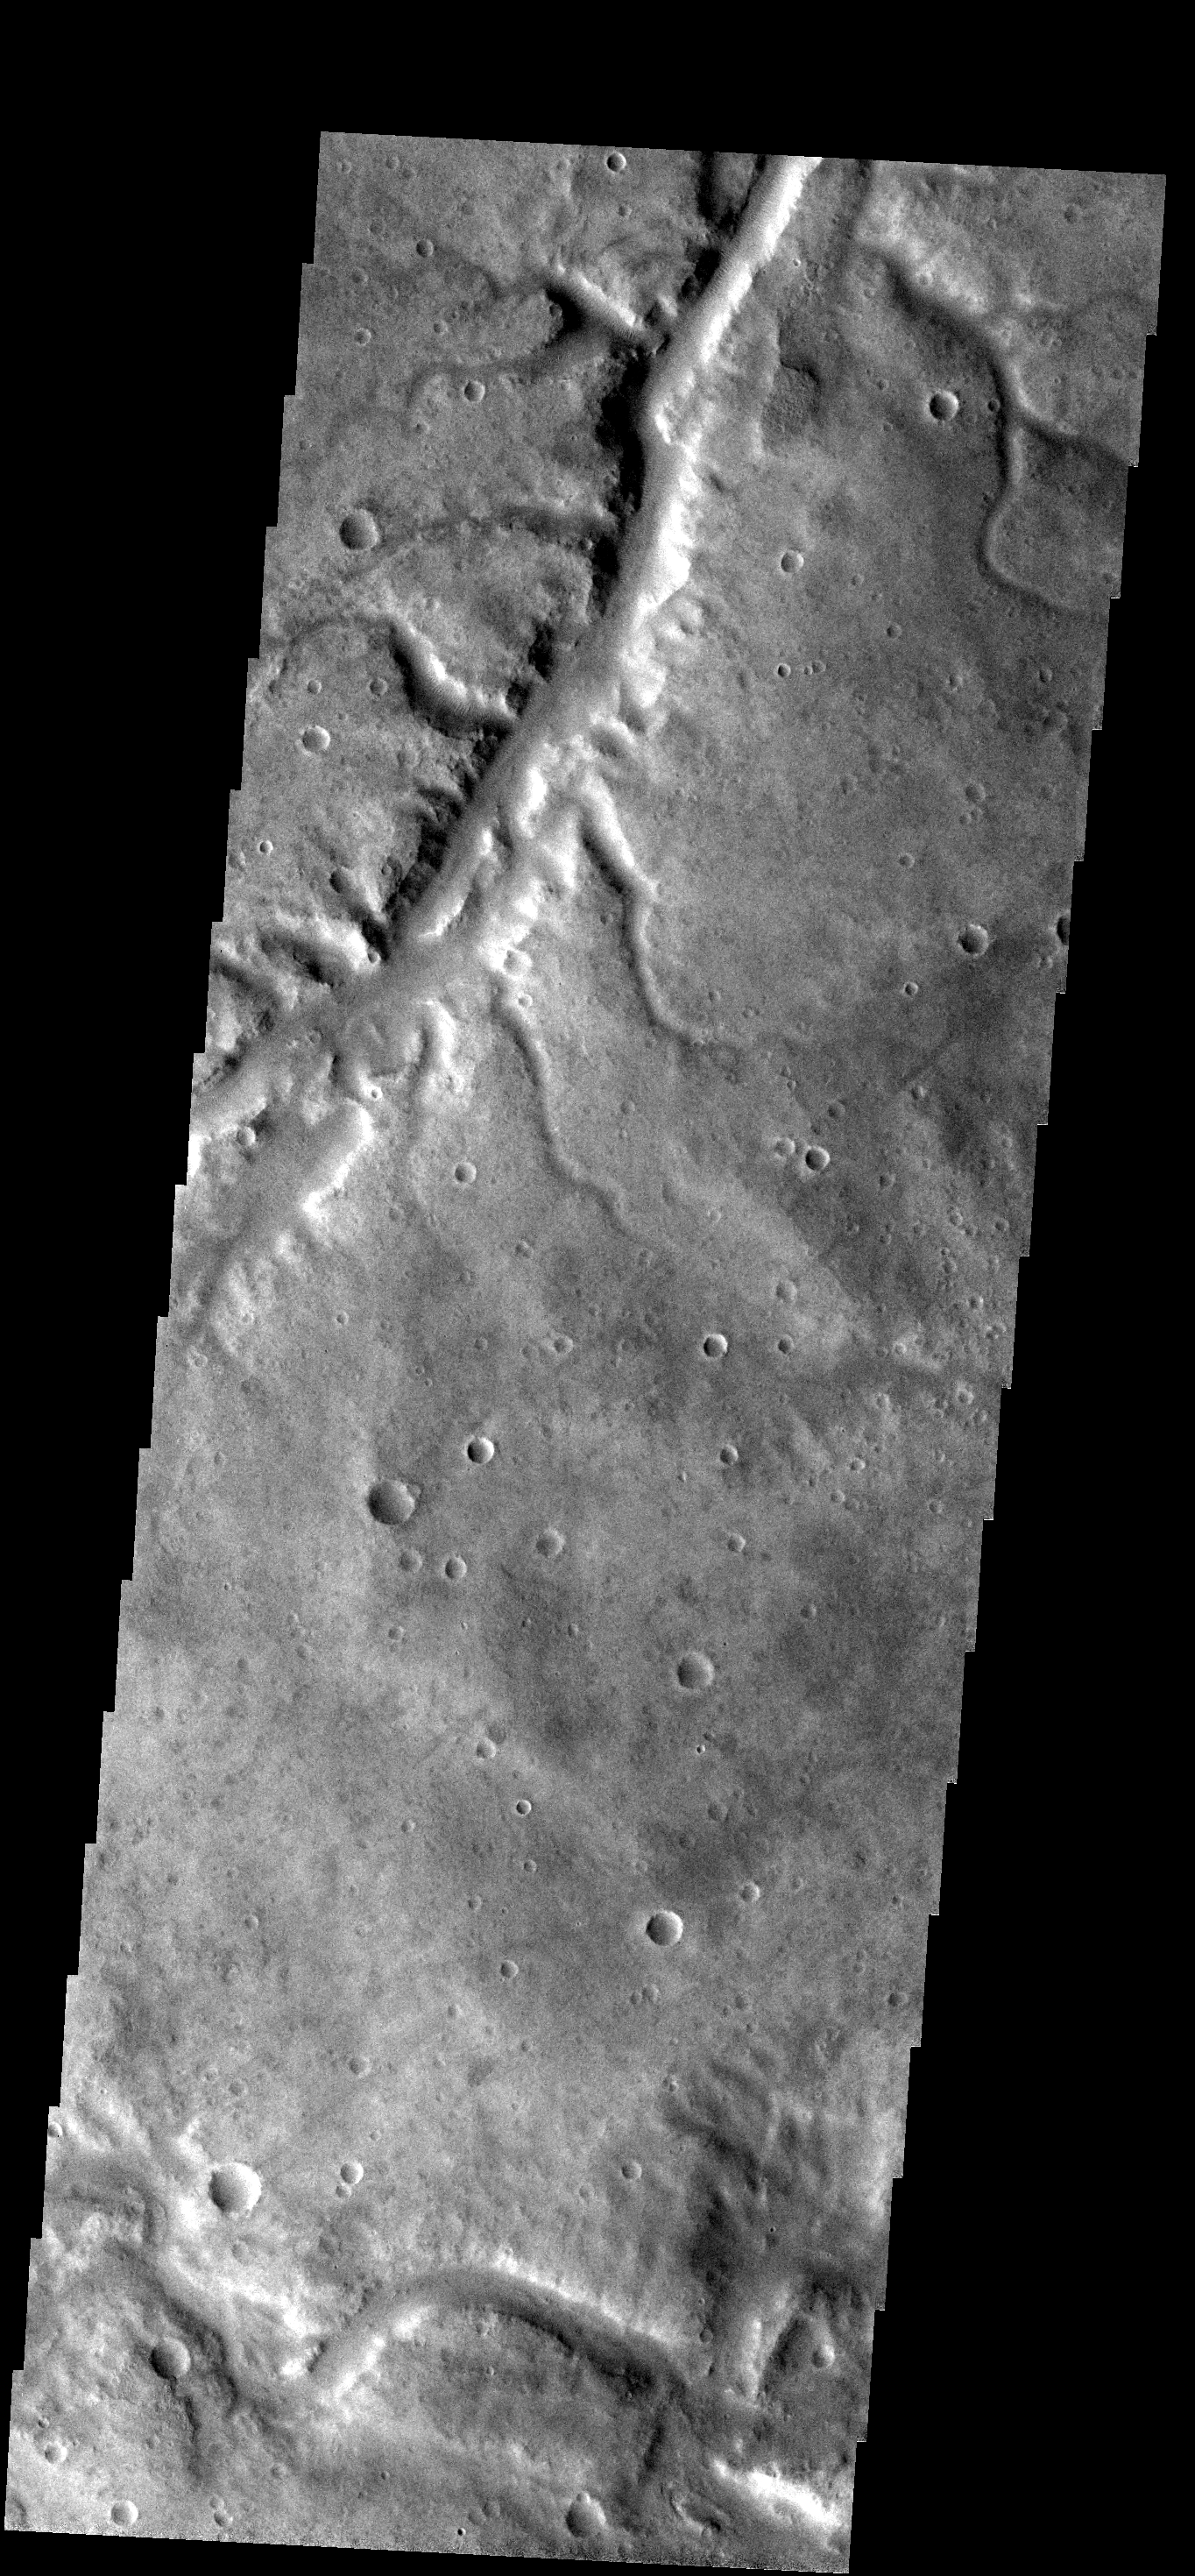

Samara Vallis

This THEMIS VIS image shows a small portion of Samara Vallis. This portion of Samara Vallis has numerous tributaries.

Image information: VIS instrument. Latitude -24.9N, Longitude 341.1E. 18 meter/pixel resolution.

Please see the THEMIS Data Citation Note for details on crediting THEMIS images.

Note: this THEMIS visual image has not been radiometrically nor geometrically calibrated for this preliminary release. An empirical correction has been performed to remove instrumental effects. A linear shift has been applied in the cross-track and down-track direction to approximate spacecraft and planetary motion. Fully calibrated and geometrically projected images will be released through the Planetary Data System in accordance with Project policies at a later time.

NASA’s Jet Propulsion Laboratory manages the 2001 Mars Odyssey mission for NASA’s Office of Space Science, Washington, D.C. The Thermal Emission Imaging System (THEMIS) was developed by Arizona State University, Tempe, in collaboration with Raytheon Santa Barbara Remote Sensing. The THEMIS investigation is led by Dr. Philip Christensen at Arizona State University. Lockheed Martin Astronautics, Denver, is the prime contractor for the Odyssey project, and developed and built the orbiter. Mission operations are conducted jointly from Lockheed Martin and from JPL, a division of the California Institute of Technology in Pasadena.

Credit: NASA/JPL/ASU